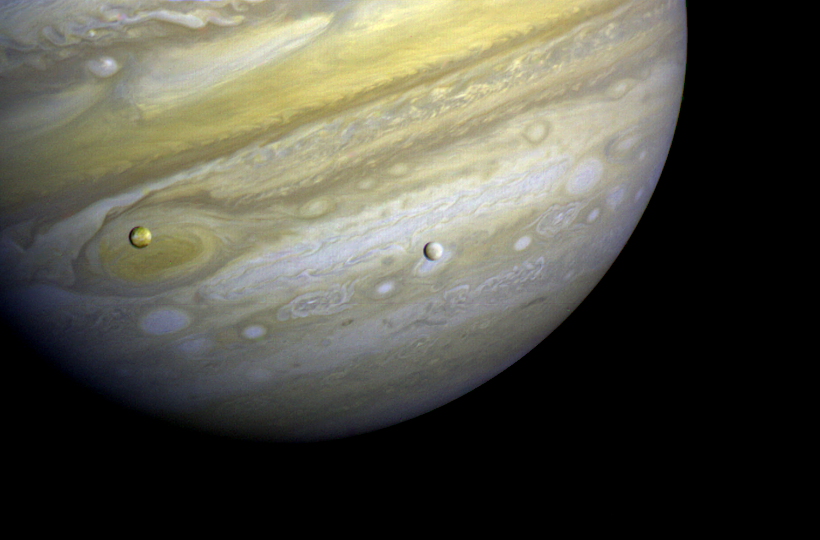

Jupiter with Satellites Io and Europa

Voyager 1 took this photo of Jupiter and two of its satellites (Io, left, and Europa) on Feb. 13, 1979. Io is about 350,000 kilometers (220,000 miles) above Jupiter’s Great Red Spot; Europa is about 600,000 kilometers (375,000 miles) above Jupiter’s clouds. Although both satellites have about the same brightness, Io’s color is very different from Europa’s. Io’s equatorial region show two types of material — dark orange, broken by several bright spots — producing a mottled appearance. The poles are darker and reddish. Preliminary evidence suggests color variations within and between the polar regions. Io’s surface composition is unknown, but scientists believe it may be a mixture of salts and sulfur. Europa is less strongly colored, although still relatively dark at short wavelengths. Markings on Europa are less evident than on the other satellites, although this picture shows darker regions toward the trailing half of the visible disk. Jupiter is about 20 million kilometers (12.4 million miles) from the spacecraft. At this resolution (about 400 kilometers or 250 miles) there is evidence of circular motion in Jupiter’s atmosphere. While the dominant large-scale motions are west-to-east, small-scale movement includes eddy-like circulation within and between the bands. This photo was assembled from three black and white negatives by the Image Processing Lab at Jet Propulsion Laboratory. JPL manages and controls the Voyager project for NASA’s Office of Space Science.

Credit: NASA/JPL